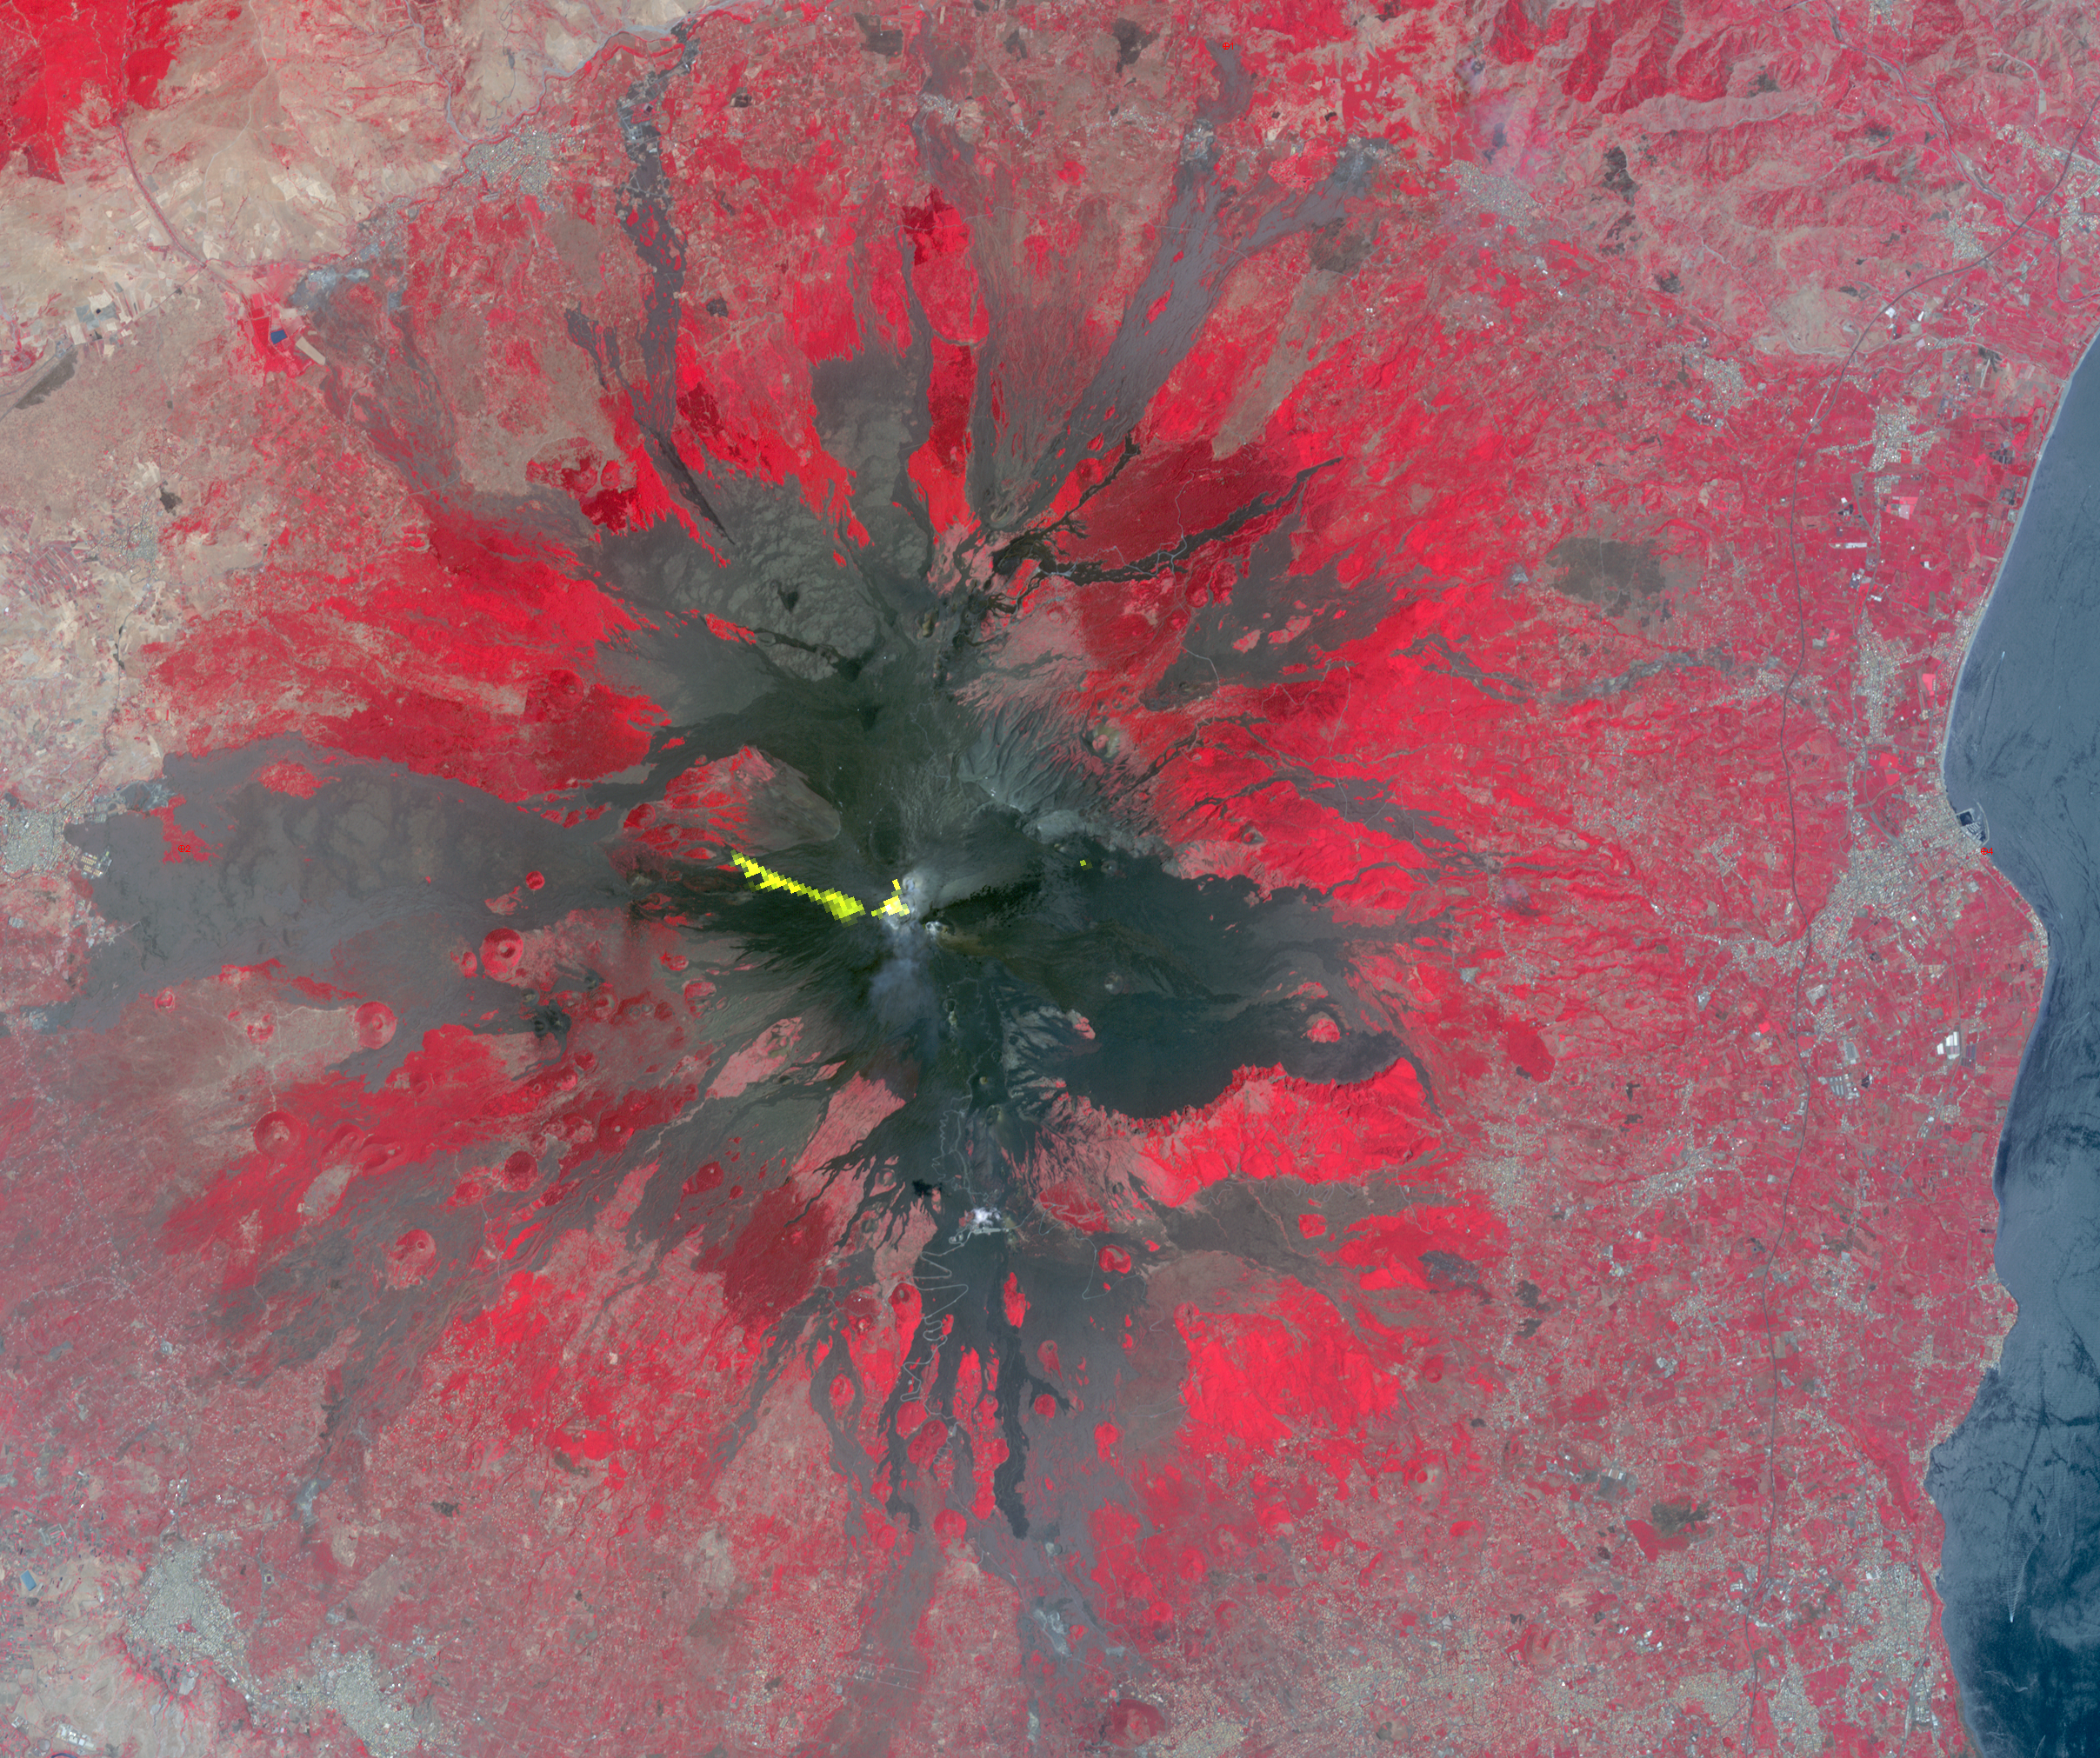

Activity at Europe’s Most Active Volcano Eyed by NASA Spacecraft

Mt. Etna, Sicily, Italy, is Europe’s most active volcano. In mid-May 2016, Mt. Etna put on a display of lava fountaining, ash clouds and lava flows. Three of the four summit craters were active, with lava flows descending into the Valle del Bove to the east, and (unusually) a flow to the west. In this nighttime thermal infrared image from the Advanced Spaceborne Thermal Emission and Reflection Radiometer (ASTER) instrument on NASA’s Terra spacecraft, the more recent western flow is displayed in yellow, superposed on an older daytime image, with vegetation in red. The thermal data were acquired May 26, 2016, cover an area of 19 by 19 miles (30 by 36 kilometers), and are located at 37.7 degrees north, 15 degrees east.

With its 14 spectral bands from the visible to the thermal infrared wavelength region and its high spatial resolution of 15 to 90 meters (about 50 to 300 feet), ASTER images Earth to map and monitor the changing surface of our planet. ASTER is one of five Earth-observing instruments launched Dec. 18, 1999, on Terra. The instrument was built by Japan’s Ministry of Economy, Trade and Industry. A joint U.S./Japan science team is responsible for validation and calibration of the instrument and data products.

The broad spectral coverage and high spectral resolution of ASTER provides scientists in numerous disciplines with critical information for surface mapping and monitoring of dynamic conditions and temporal change. Example applications are: monitoring glacial advances and retreats; monitoring potentially active volcanoes; identifying crop stress; determining cloud morphology and physical properties; wetlands evaluation; thermal pollution monitoring; coral reef degradation; surface temperature mapping of soils and geology; and measuring surface heat balance.

The U.S. science team is located at NASA’s Jet Propulsion Laboratory, Pasadena, Calif. The Terra mission is part of NASA’s Science Mission Directorate, Washington, D.C.

Credit: NASA/GSFC/METI/ERSDAC/JAROS, and U.S./Japan ASTER Science Team